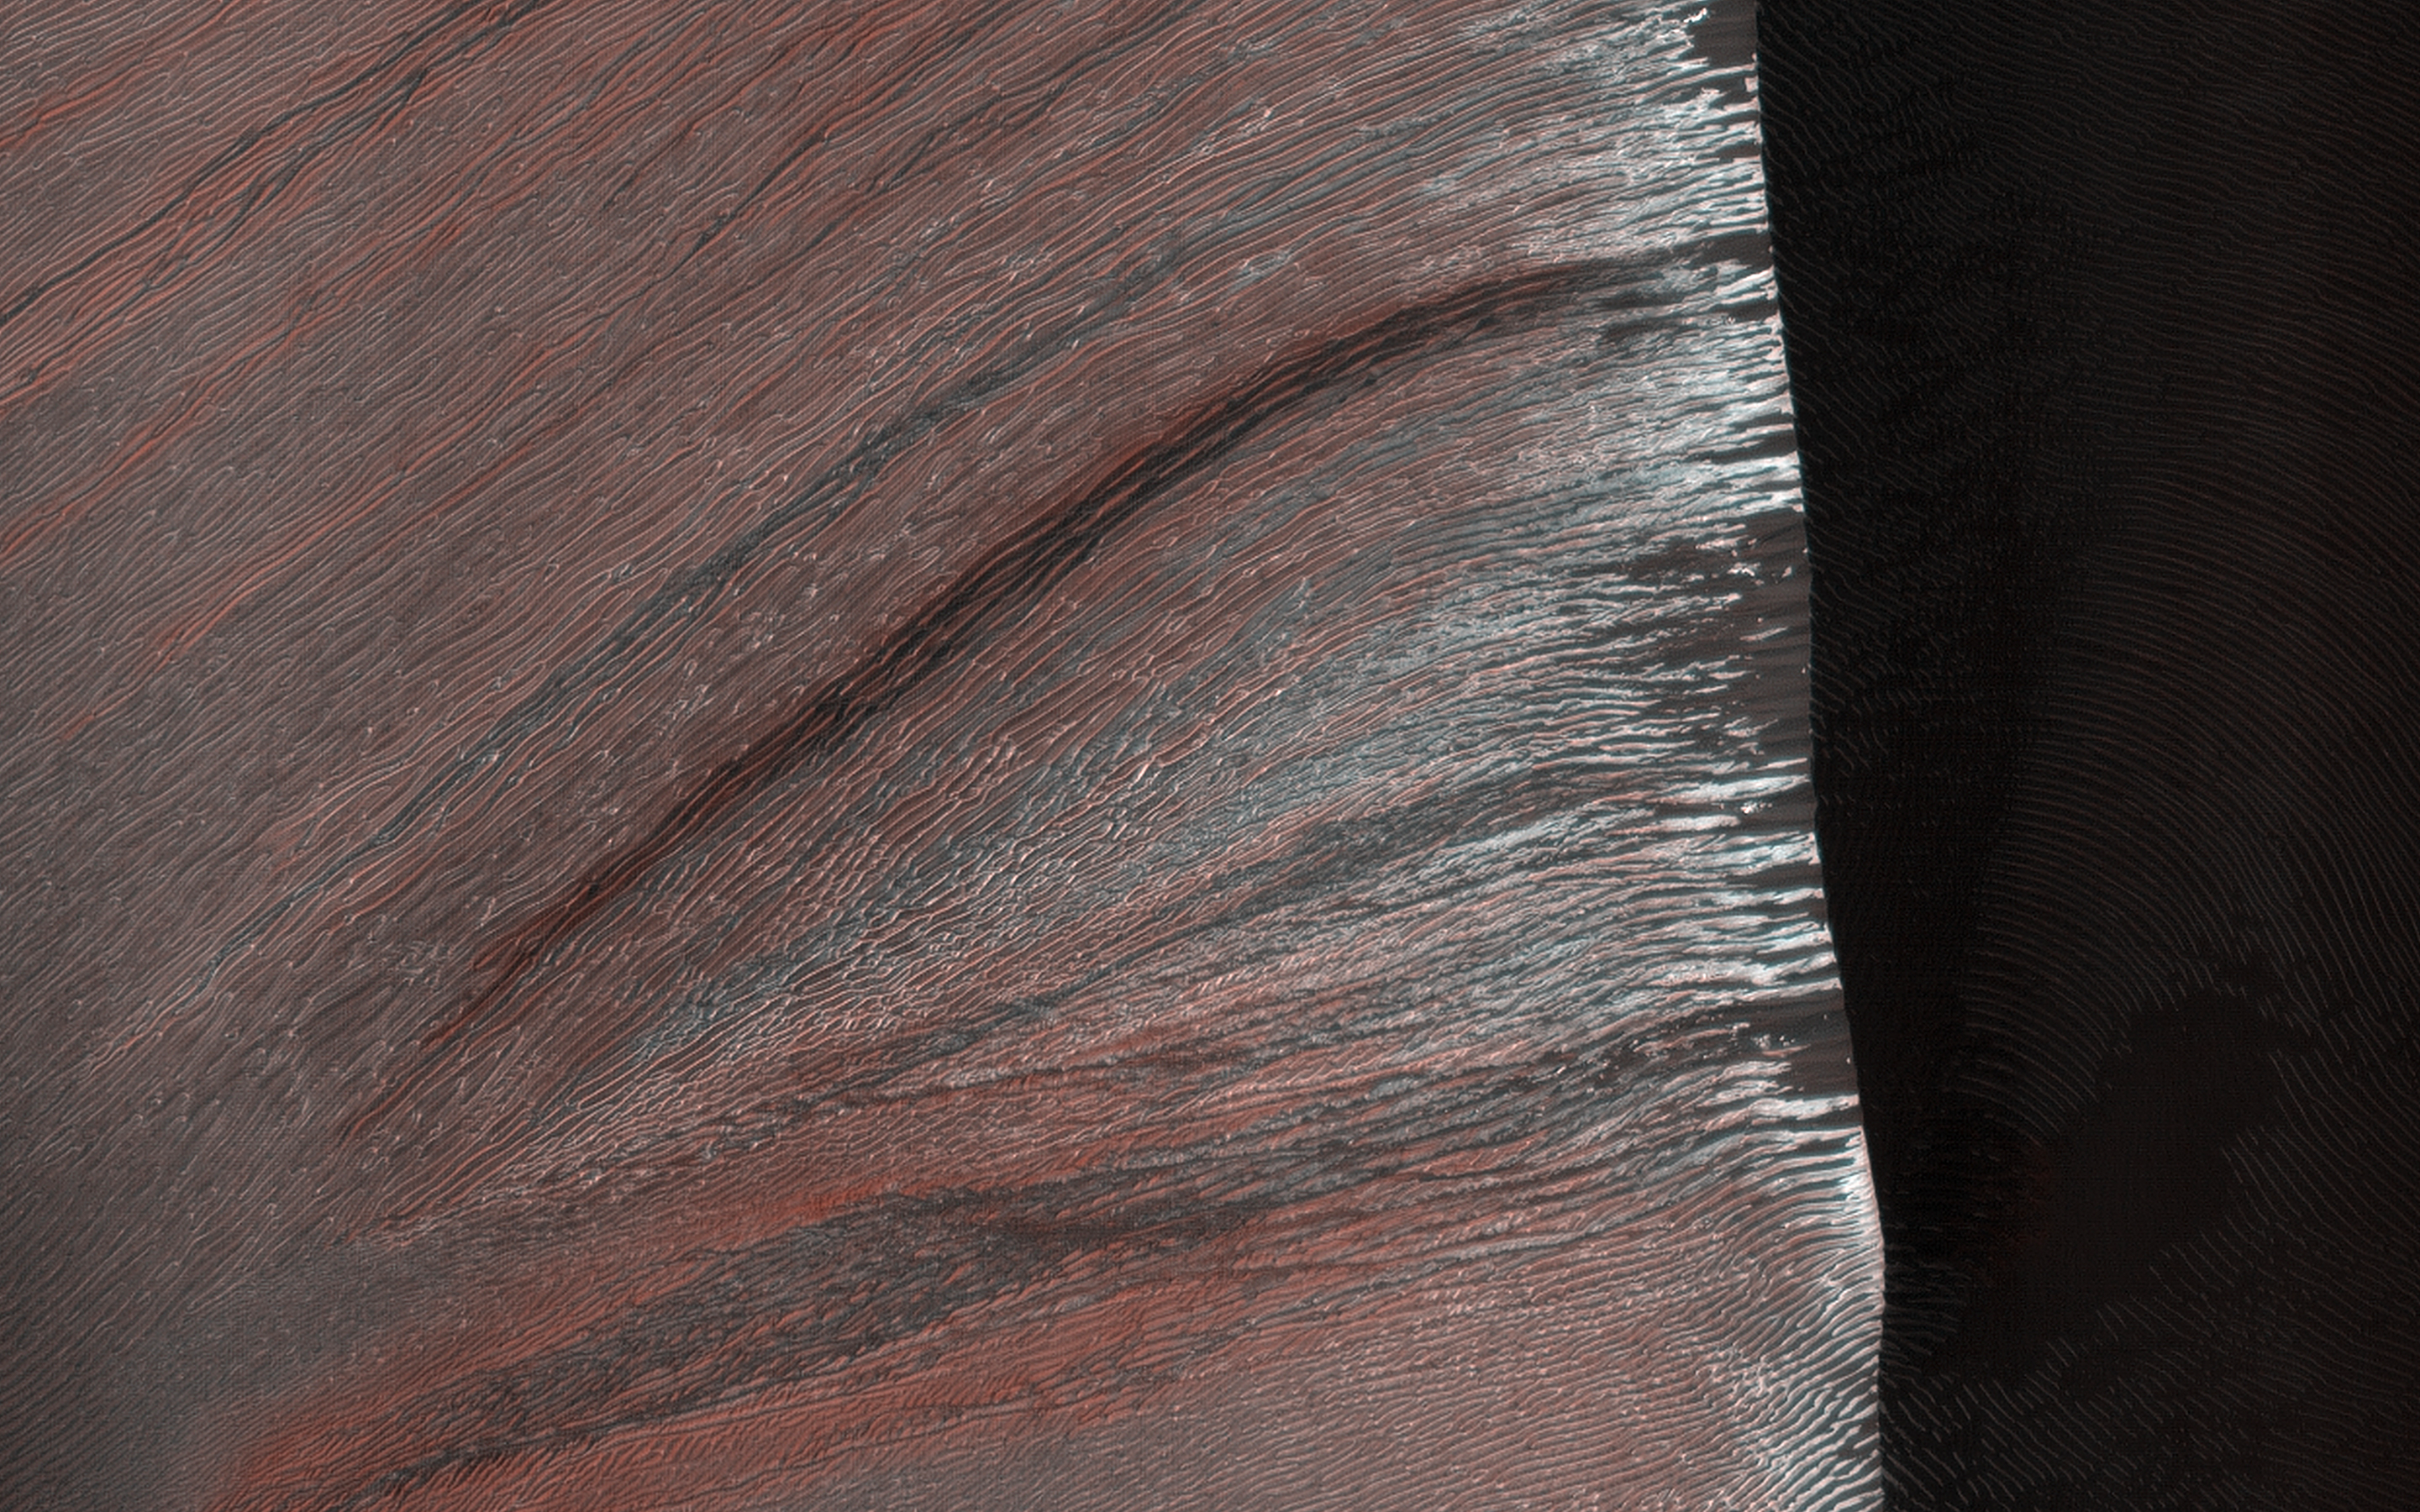

Southern Spring on Kaiser Crater Dunes

The sand dunes in Kaiser Crater are partially covered with seasonal carbon dioxide ice (dry ice) in this image. The dunes are made of dark sand, showing through where the dry ice has sublimated (turned to gas) in the spring sun.

The fine scale structure of the ripples on the dunes shows up highlighted by the presence or absence of the ice, and the low angle of the sun on the slope.

The map is projected here at a scale of 50 centimeters (19.7 inches) per pixel. (The original image scale is 50.7 centimeters [20.0 inches] per pixel [with 2 x 2 binning]; objects on the order of 152 centimeters [59.8 inches] across are resolved.) North is up.

The University of Arizona, in Tucson, operates HiRISE, which was built by Ball Aerospace & Technologies Corp., in Boulder, Colorado. NASA’s Jet Propulsion Laboratory, a division of Caltech in Pasadena, California, manages the Mars Reconnaissance Orbiter Project for NASA’s Science Mission Directorate, Washington.

Credit: NASA/JPL-Caltech/University of Arizona